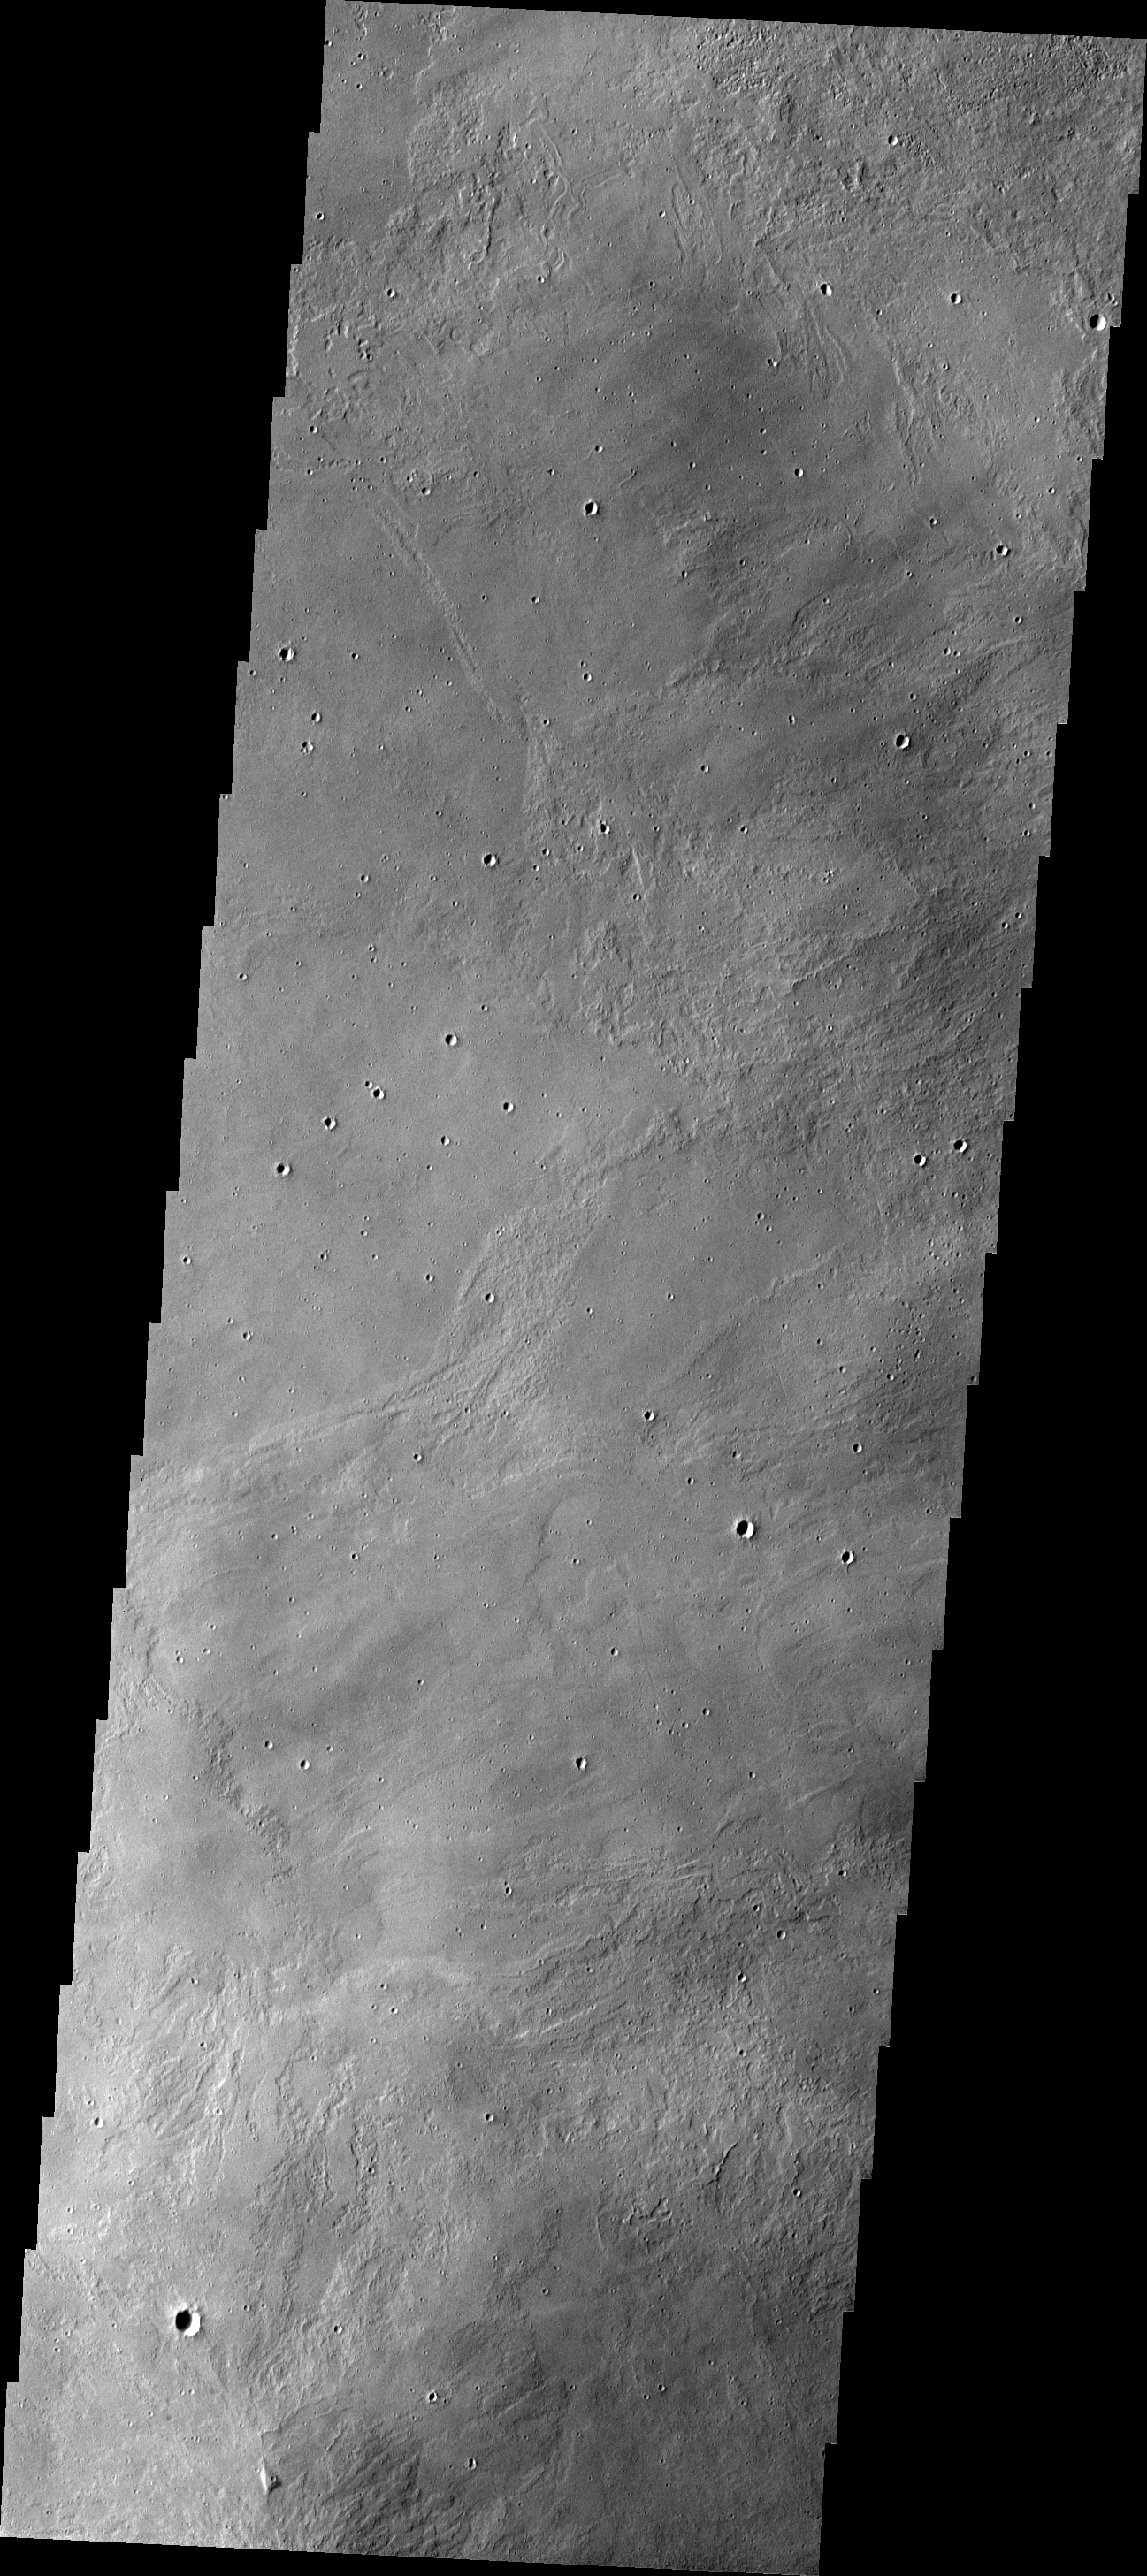

Investigating Mars: Arsia Mons

This THEMIS image shows part of the caldera floor of Arsia Mons. It is not uncommon for calderas to have “flat” floors after the final explosive eruption that empties the subsurface magma chamber. There may still be some magma or superheated rock left after the collapse that will fill in part of the depression. Additionally, over time erosion will work to level the topography. Within Arsia Mons there was renewed activity that occurred within the caldera along the alignment of the NE/SW trend of the three large volcanoes. This ongoing, low volume actitivity is similar to the lava lake in Kilauea in Hawaii. Small flows are visible throughout this image.

Arsia Mons is the southernmost of the Tharsis volcanoes. It is 270 miles (450km) in diameter, almost 12 miles (20km) high, and the summit caldera is 72 miles (120km) wide. For comparison, the largest volcano on Earth is Mauna Loa. From its base on the sea floor, Mauna Loa measures only 6.3 miles high and 75 miles in diameter. A large volcanic crater known as a caldera is located at the summit of all of the Tharsis volcanoes. These calderas are produced by massive volcanic explosions and collapse. The Arsia Mons summit caldera is larger than many volcanoes on Earth.

The Odyssey spacecraft has spent over 15 years in orbit around Mars, circling the planet more than 69000 times. It holds the record for longest working spacecraft at Mars. THEMIS, the IR/VIS camera system, has collected data for the entire mission and provides images covering all seasons and lighting conditions. Over the years many features of interest have received repeated imaging, building up a suite of images covering the entire feature. From the deepest chasma to the tallest volcano, individual dunes inside craters and dune fields that encircle the north pole, channels carved by water and lava, and a variety of other feature, THEMIS has imaged them all. For the next several months the image of the day will focus on the Tharsis volcanoes, the various chasmata of Valles Marineris, and the major dunes fields. We hope you enjoy these images!

Credit: NASA/JPL-Caltech/ASU